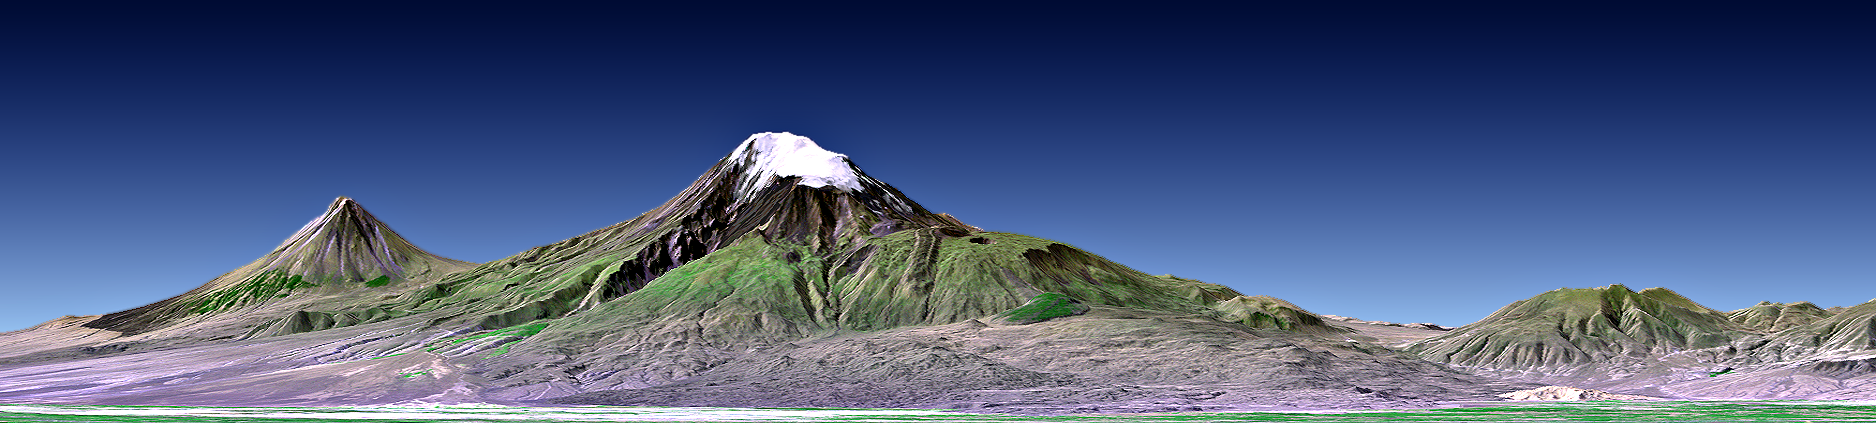

Mount Ararat, Turkey, Perspective with Landsat Image Overlay

This perspective view shows Mount Ararat in easternmost Turkey, which has been the site of several searches for the remains of Noah’s Ark. The main peak, known as Great Ararat, is the tallest peak in Turkey, rising to 5165 meters (16,945 feet). This southerly, near horizontal view additionally shows the distinctly conically shaped peak known as “Little Ararat” on the left. Both peaks are volcanoes that are geologically young, but activity during historic times is uncertain.

This image was generated from a Landsat satellite image draped over an elevation model produced by the Shuttle Radar Topography Mission (SRTM). The view uses a 1.25-times vertical exaggeration to enhance topographic expression. Natural colors of the scene are enhanced by image processing, inclusion of some infrared reflectance (as green) to highlight the vegetation pattern, and inclusion of shading of the elevation model to further highlight the topographic features.

Volcanoes pose hazards for people, the most obvious being the threat of eruption. But other hazards are associated with volcanoes too. In 1840 an earthquake shook the Mount Ararat region, causing an unstable part of mountain’s north slope to tumble into and destroy a village. Visualizations of satellite imagery when combined with elevation models can be used to reveal such hazards leading to disaster prevention through improved land use planning.

But the hazards of volcanoes are balanced in part by the benefits they provide. Over geologic time volcanic materials break down to form fertile soils. Cultivation of these soils has fostered and sustained civilizations, as has occurred in the Mount Ararat region. Likewise, tall volcanic peaks often catch precipitation, providing a water supply to those civilizations. Mount Ararat hosts an icefield and set of glaciers, as seen here in this late summer scene, that are part of this beneficial natural process

Elevation data used in this image was acquired by the Shuttle Radar Topography Mission (SRTM) aboard the Space Shuttle Endeavour, launched on February 11, 2000. SRTM used the same radar instrument that comprised the Spaceborne Imaging Radar-C/X-Band Synthetic Aperture Radar (SIR-C/X-SAR) that flew twice on the Space Shuttle Endeavour in 1994. SRTM was designed to collect three-dimensional measurements of the Earth’s surface. To collect the 3-D data, engineers added a 60-meter-long (200-foot) mast, installed additional C-band and X-band antennas, and improved tracking and navigation devices. The mission is a cooperative project between the National Aeronautics and Space Administration (NASA), the National Geospatial-Intelligence Agency (NGA) of the U.S. Department of Defense (DoD), and the German and Italian space agencies. It is managed by NASA’s Jet Propulsion Laboratory, Pasadena, CA, for NASA’s Earth Science Enterprise, Washington, DC.

View Size: 124 kilometers (77 miles) wide, 148 kilometers (92 miles) distance
Location: 39.7 degrees North latitude, 44.3 degrees East longitude
Orientation: Looking South, 2 degrees down from horizontal, 1.25X vertical exaggeration
Image Data: Landsat Bands 1, 2+4, 3 as blue, green, red respectively
Date Acquired: February 2000 (SRTM), August 31, 1989 (Landsat)

Credit: NASA/JPL/NIMA